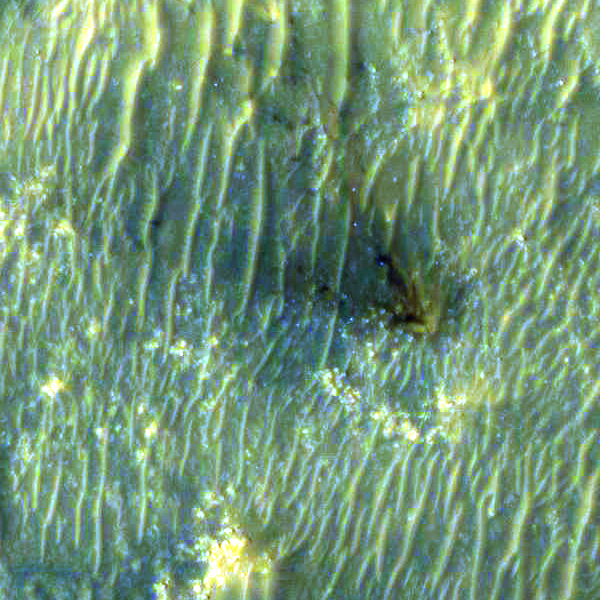

Close-Up of Perseverance Descent Stage on the Martian Surface

The High Resolution Imaging Experiment (HiRISE) camera aboard NASA’s Mars Reconnaissance Orbiter (MRO) was able to capture this image of the final location of the descent stage that helped fly NASA’s Perseverance rover down to the surface of Mars. The image was taken on Feb. 19, 2021.

It is a close-up version of a larger image showing several parts of the Mars 2020 mission landing system that got the rover safely on the ground, PIA24333.

These close-ups of Mars 2020 hardware were processed to make them easier to see. The insets showing the descent stage and parachute have had color added and include data from the infrared band of light.

MRO’s mission is managed by NASA’s Jet Propulsion Laboratory, a division of Caltech in Pasadena, California, for NASA’s Science Mission Directorate. Lockheed Martin Space in Denver, built the spacecraft. The University of Arizona provided and operates HiRISE.

A key objective for Perseverance’s mission on Mars is astrobiology, including the search for signs of ancient microbial life. The rover will characterize the planet’s geology and past climate, pave the way for human exploration of the Red Planet, and be the first mission to collect and cache Martian rock and regolith (broken rock and dust).

Subsequent NASA missions, in cooperation with ESA (European Space Agency), would send spacecraft to Mars to collect these sealed samples from the surface and return them to Earth for in-depth analysis.

The Mars 2020 Perseverance mission is part of NASA’s Moon to Mars exploration approach, which includes Artemis missions to the Moon that will help prepare for human exploration of the Red Planet.

NASA’s Jet Propulsion Laboratory, which is managed for NASA by Caltech in Pasadena, California, built and manages operations of the Perseverance rover.

Credit: NASA/JPL-Caltech/University of Arizona